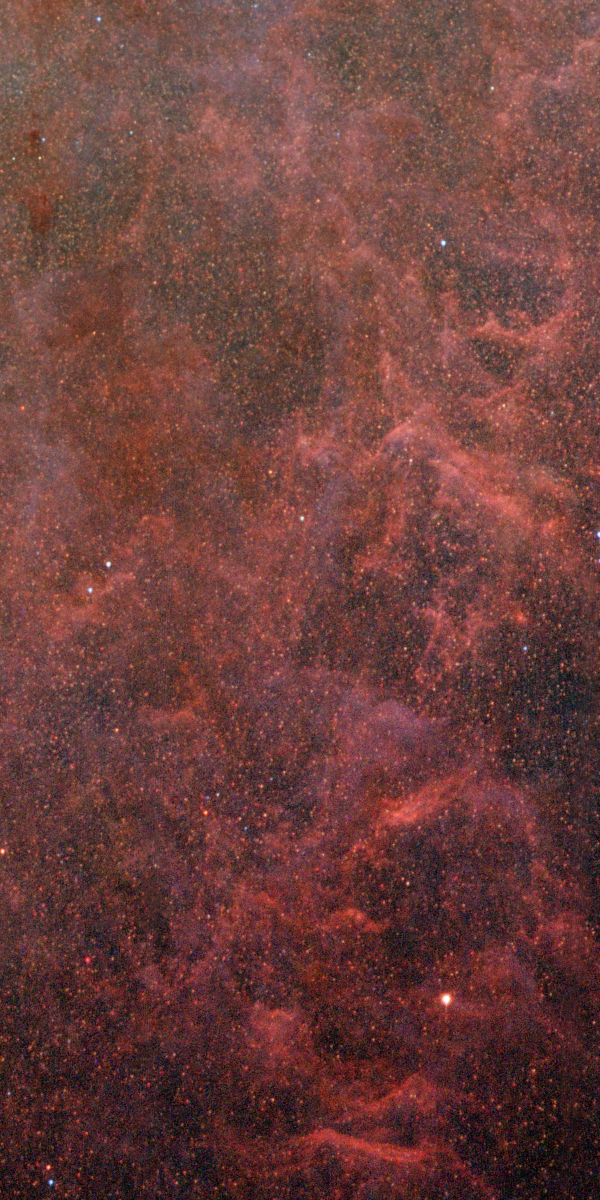

Hydrogen Plume in M82

Plumes of gas and dust amid a field of numerous faint, resolved stars blown from the central regions of M82 into the outer "suburbs."

Credit: NASA, ESA, and The Hubble Heritage Team (STScI/AURA)